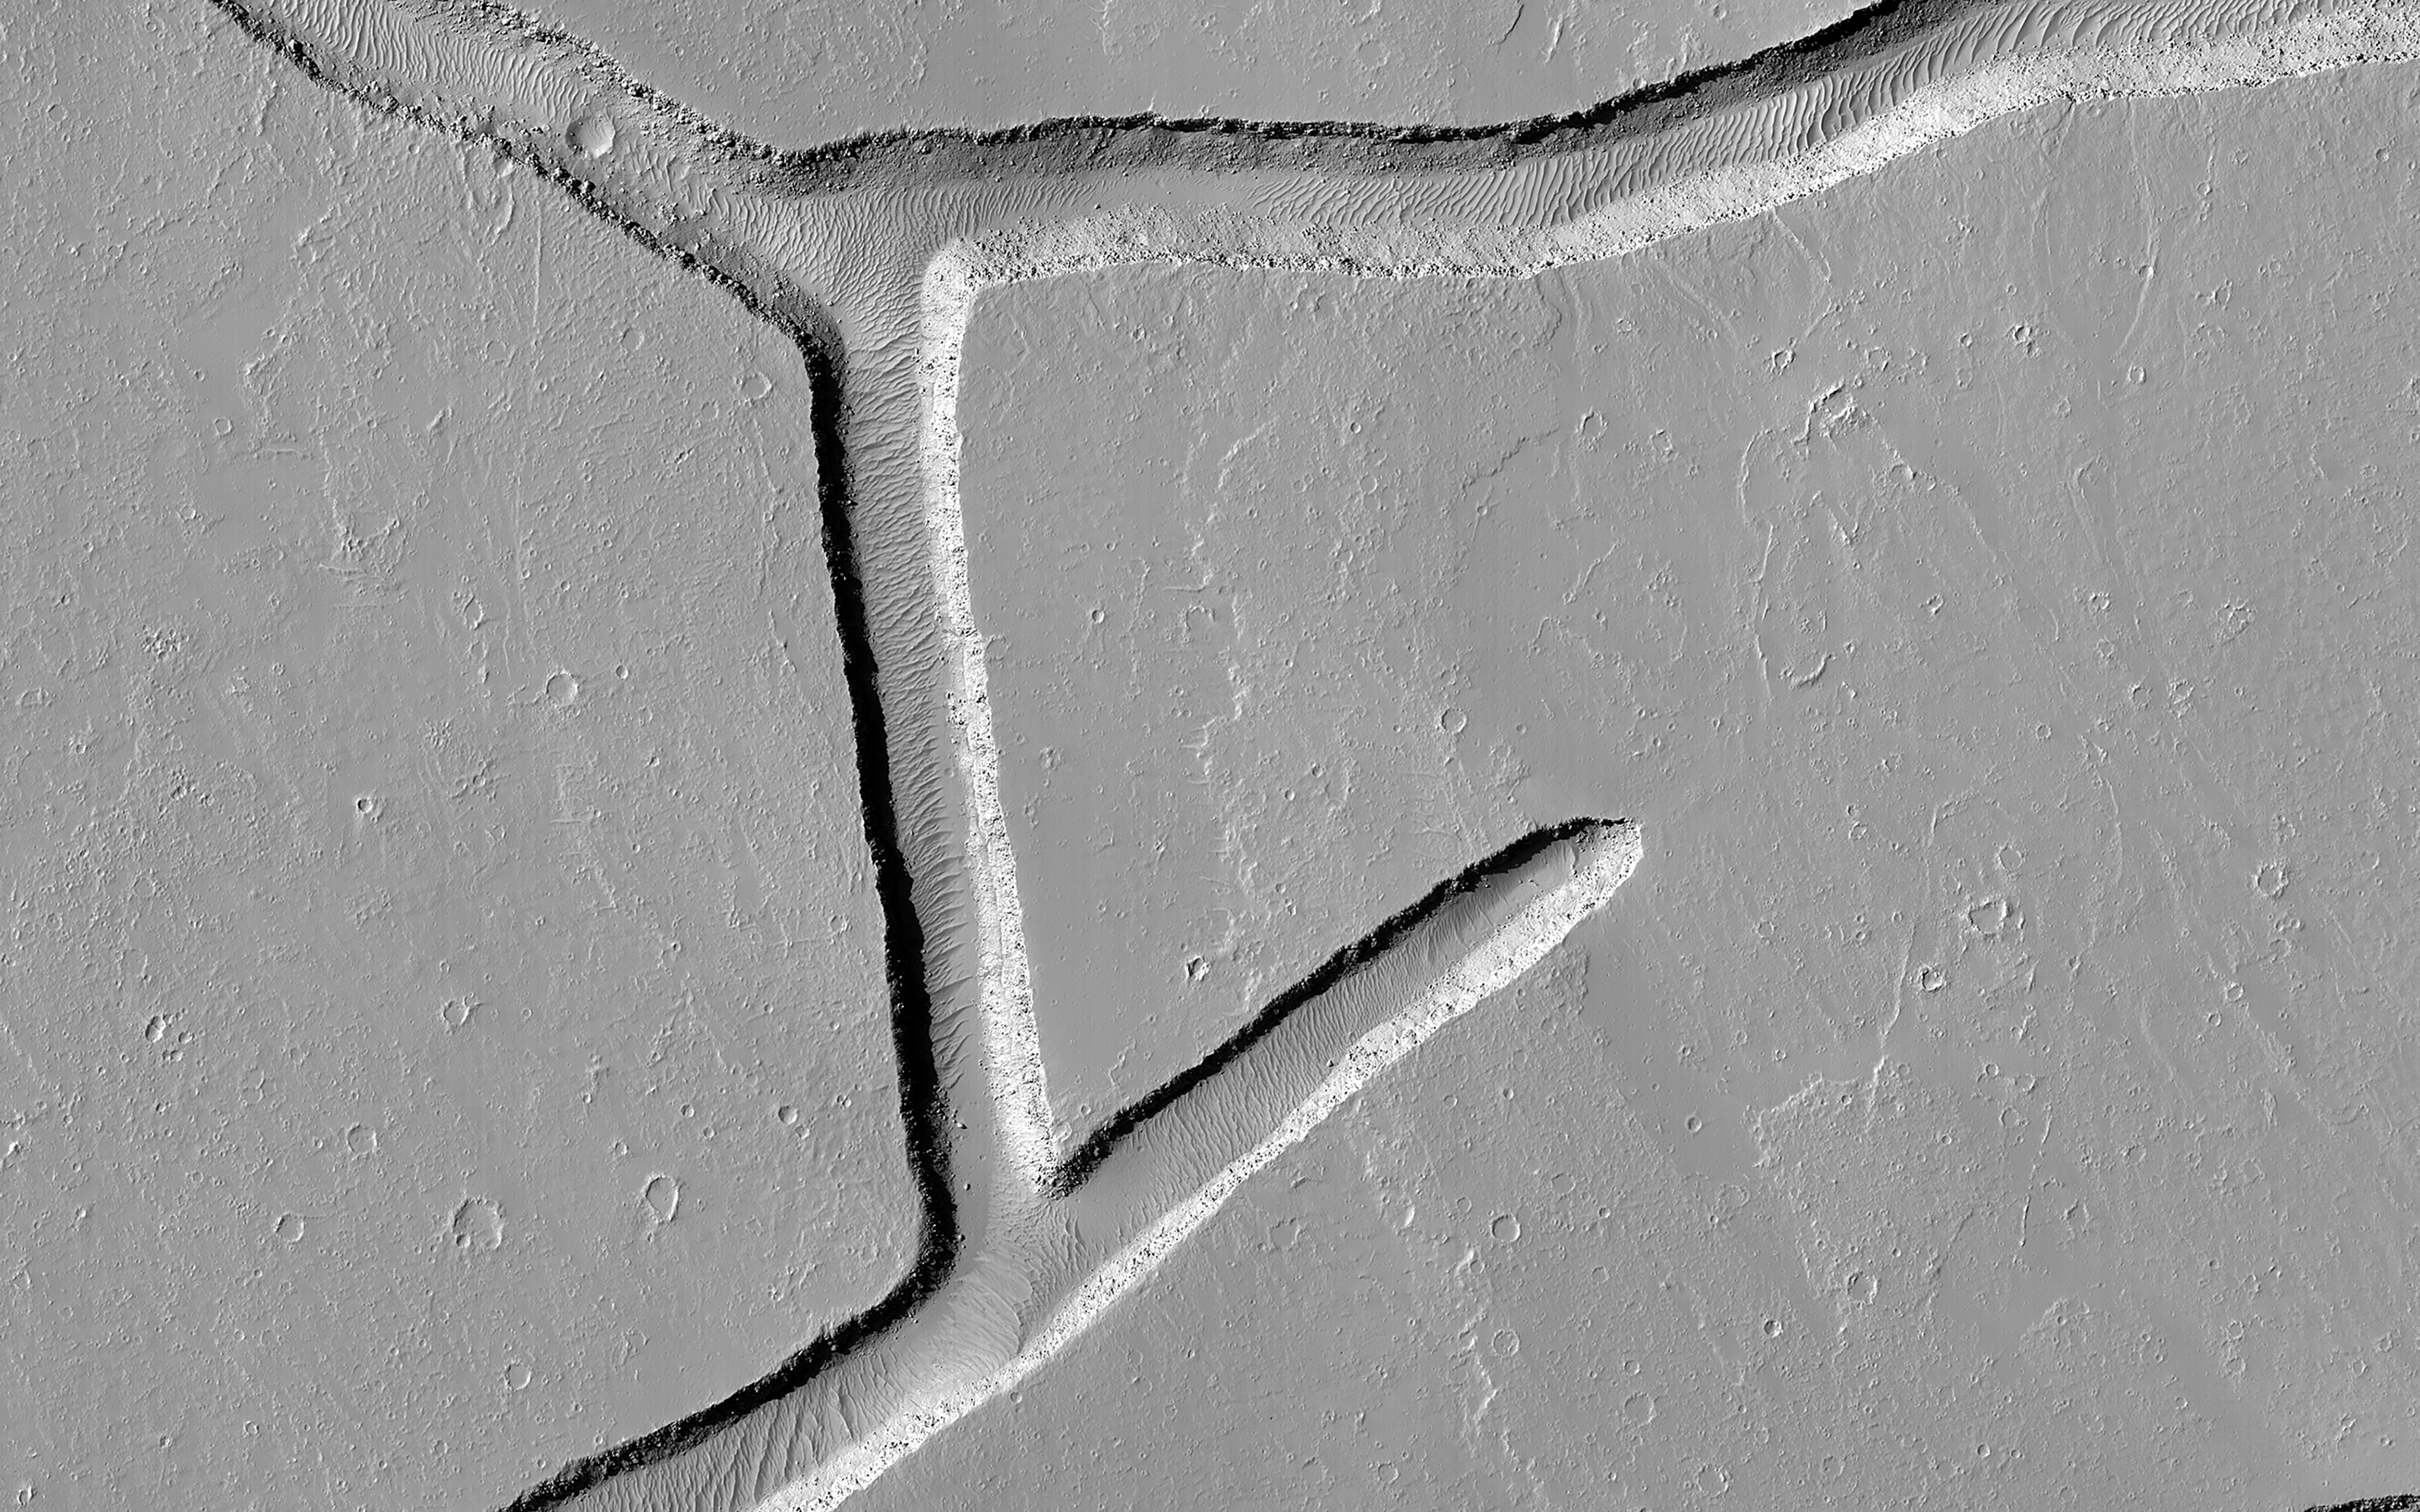

Intersecting Fractures

These intersecting troughs, or fractures, cut across geologically young volcanic terrain in the Tharsis volcanic province. In many locations near where this image was taken, material has erupted from similar features.

However, it does not appear that material erupted from these particular fractures. Instead, they appear to crosscut material that flowed across the surface, indicating that the fractures are younger than the flows. The widths of the troughs at their rims are about 200 to 250 meters across.

This image is an example of how the surface can provide information about the processes happening in Mars’ interior.

The map is projected here at a scale of 25 centimeters (9.8 inches) per pixel. (The original image scale is 27.6 centimeters [10.7 inches] per pixel [with 1 x 1 binning]; objects on the order of 83 centimeters [32.7 inches] across are resolved.) North is up.

The University of Arizona, in Tucson, operates HiRISE, which was built by Ball Aerospace & Technologies Corp., in Boulder, Colorado. NASA’s Jet Propulsion Laboratory, a division of Caltech in Pasadena, California, manages the Mars Reconnaissance Orbiter Project for NASA’s Science Mission Directorate, Washington.

Credit: NASA/JPL-Caltech/University of Arizona